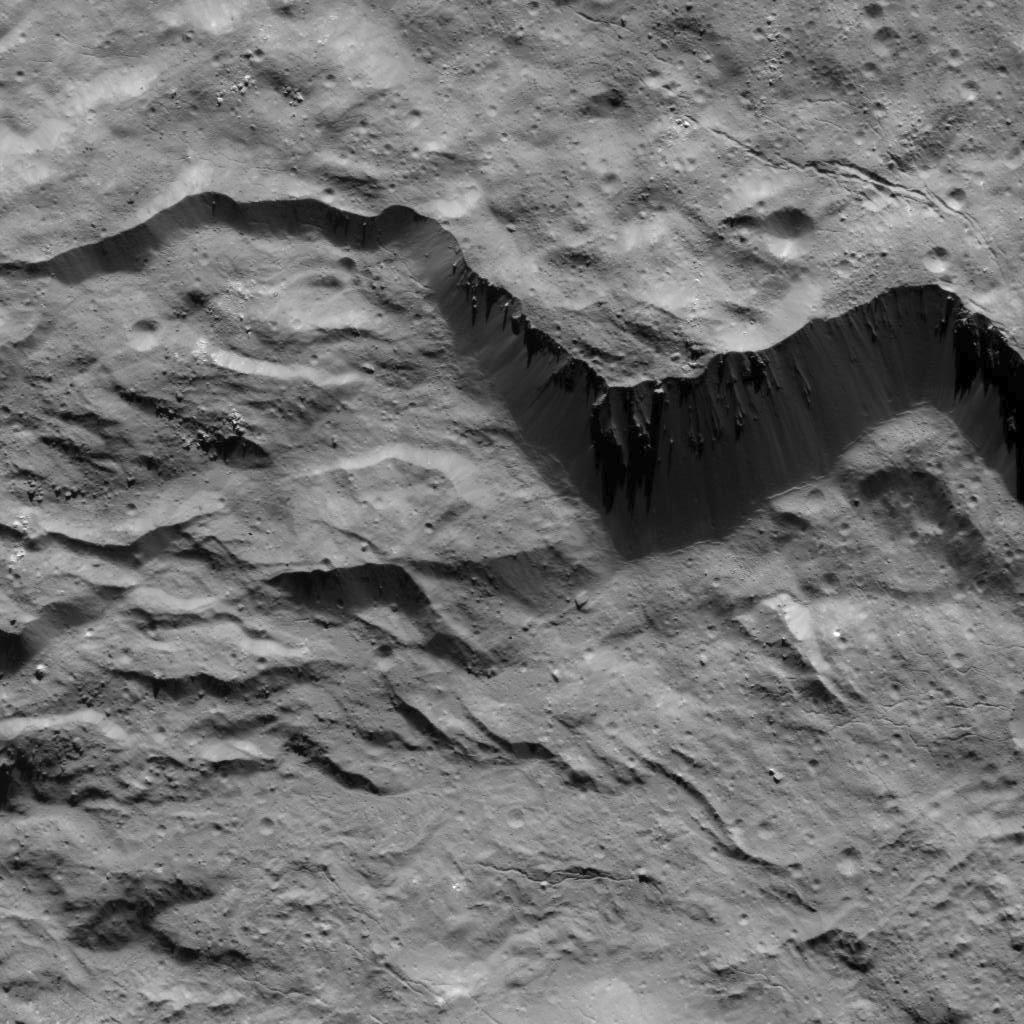

Mass Wasting Features Along Occator Crater’s Rim

This image was obtained by NASA’s Dawn spacecraft on August 2, 2018 from an altitude of about 130 miles (210 kilometers).

The center of this picture is located at about 16.1 degrees north latitude and 243.7 degrees east longitude.

Dawn’s mission is managed by JPL for NASA’s Science Mission Directorate in Washington. Dawn is a project of the directorates Discovery Program, managed by NASA’s Marshall Space Flight Center in Huntsville, Alabama. JPL is responsible for overall Dawn mission science. Orbital ATK Inc., in Dulles, Virginia, designed and built the spacecraft. The German Aerospace Center, Max Planck Institute for Solar System Research, Italian Space Agency and Italian National Astrophysical Institute are international partners on the mission team.

Credit: NASA/JPL-Caltech/UCLA/MPS/DLR/IDA